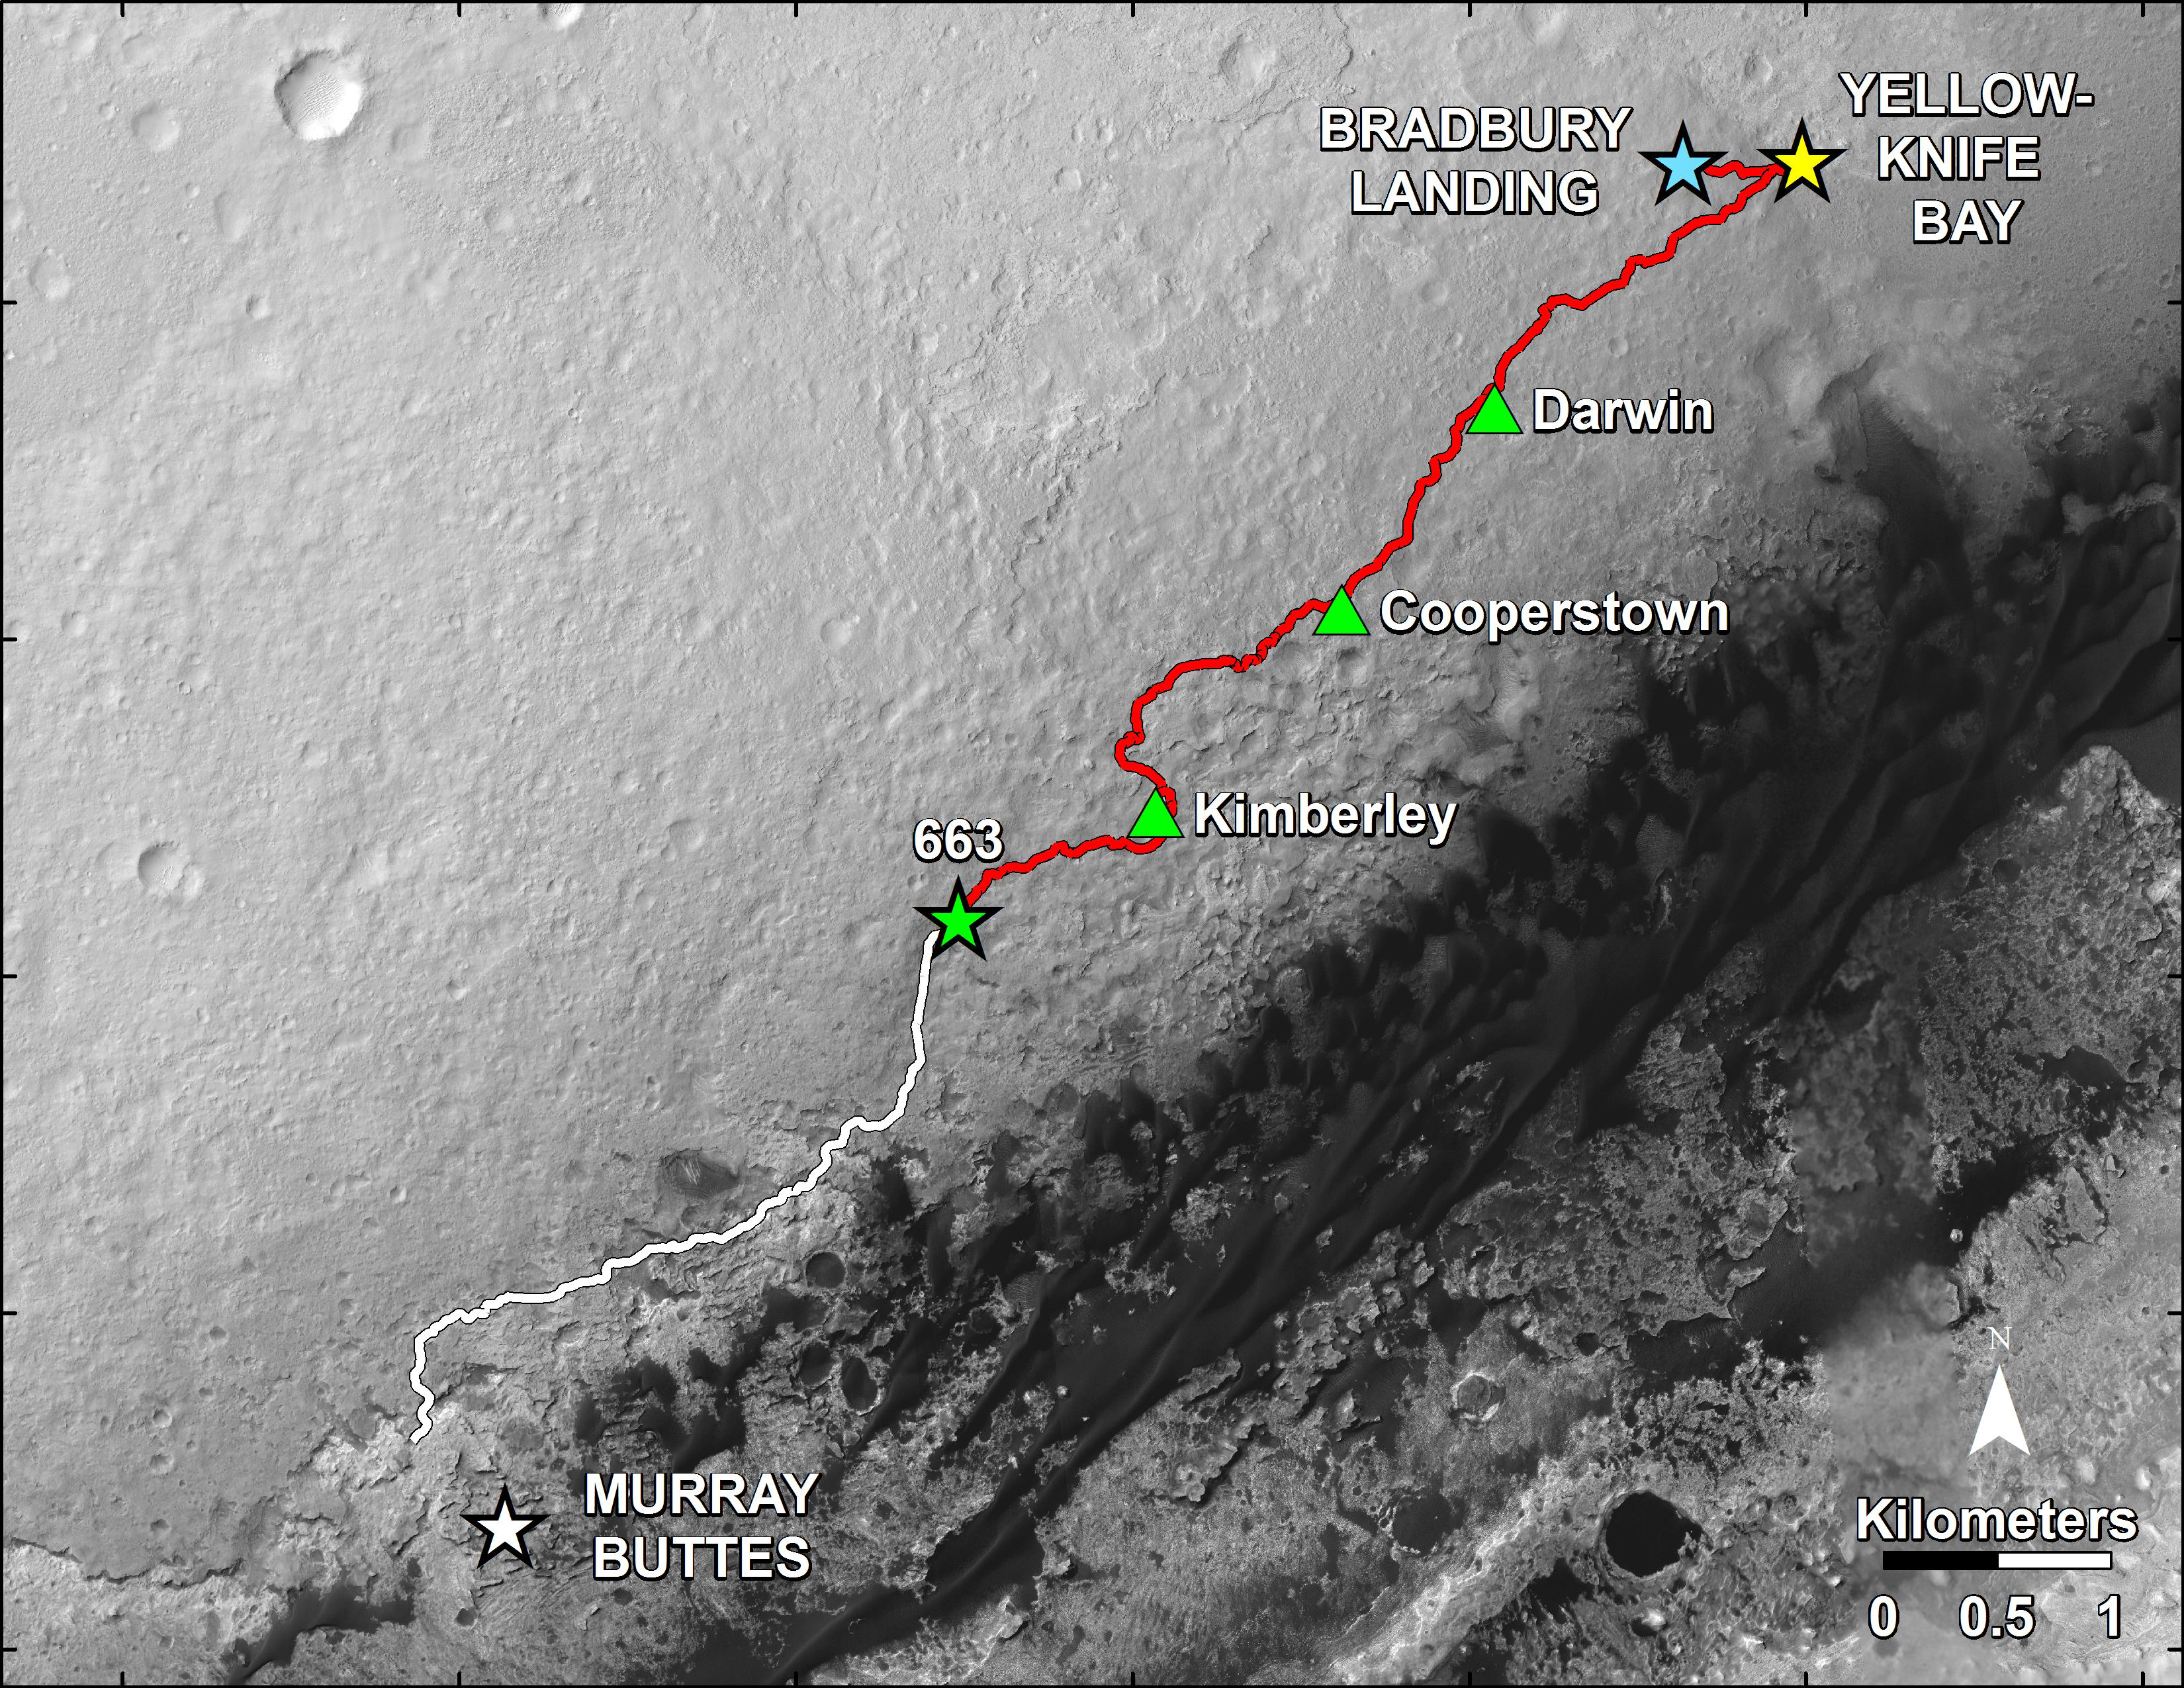

Curiosity’s Progress on Route to Mount Sharp

This map shows in red the route driven by NASA’s Curiosity Mars rover from the “Bradbury Landing” location where it landed in August 2012 (blue star at upper right) to nearly the completion of its first Martian year. The white line shows the planned route ahead.

Curiosity departed a waypoint called “The Kimberley” on the 630th Martian day, or sol, of the rover’s work on Mars (May 15, 2014) and drove more than three-fourths of a mile (1.2 kilometers) between then and the Sol 663 (June 18, 2014) position marked on the map by the green star at the western end of the red line. The rover will have completed a mission goal of working for a full Martian year on Sol 669 (June 24, 2014). A Martian year is 687 Earth days.

A major destination for the mission remains geological layering exposed on the lower slope of Mount Sharp, with “Murray Buttes” chosen as the entry point because of a gap there in a band of dark-toned dune fields edging the base of the mountain. The white line indicates a planned route to Murray Buttes chosen in spring 2014 as the safest path for the rover’s wheels. Embedded, sharp rocks on the route driven between the “Cooperstown” and “Kimberley” waypoints marked on the map caused the pace of wear and tear on the wheels to accelerate unexpectedly in late 2013. The white-line route avoids some stretches of similar terrain on a more northerly route previously planned for getting to Murray Buttes.

The base image for this map is from the High Resolution Imaging Science Experiment (HiRISE) camera on NASA’s Mars Reconnaissance Orbiter. North is up. The scale bar at lower right represents one kilometer (0.62 mile). For broader-context images of the area, see PIA16064 and PIA16058.

At Yellowknife Bay, the Mars Science Laboratory Project that built and operates Curiosity achieved its main science objective of determining whether Mars ever offered environmental conditions favorable for microbial life. Rock-powder samples drilled from two mudstone rocks there and analyzed onboard yielded evidence for an ancient lakebed with mild water, the chemical elements needed for life and a mineral source of energy used by some Earth microbes.

NASA’s Jet Propulsion Laboratory, a division of the California Institute of Technology, Pasadena, manages the Mars Science Laboratory Project and Mars Reconnaissance Orbiter Project for NASA’s Science Mission Directorate, Washington.

Credit: NASA/JPL-Caltech/Univ. of Arizona/USGS